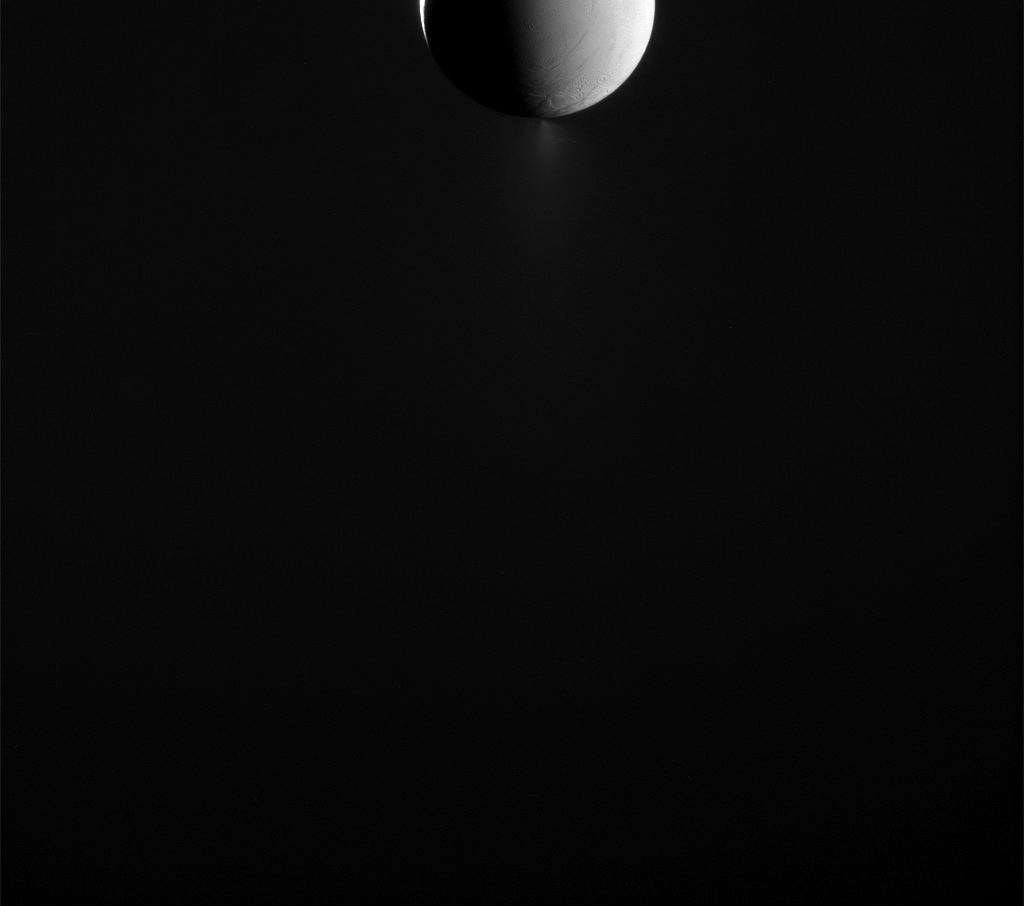

Dark Side of the Moon: Enceladus

Enceladus looks as though it is half lit by sunlight in this view from NASA’s Cassini spacecraft, but looks can be deceiving. The area on the right, where surface features can be made out, are actually illuminated by light reflected off of Saturn. A sliver of surface illuminated by direct sunlight is visible on the left.

Images like this one are designed to capture the extended plume of icy material spraying from the moon’s south polar region. Such images need to be taken with Cassini looking toward the icy moon’s night side, since the small particles in the plume are most easily seen when backlit by the sun.

This view looks toward the leading hemisphere of Enceladus. North on Enceladus is up. The image was taken in visible light with Cassini’s narrow-angle camera on May 10, 2015. Enceladus is 313 miles (504 kilometers) across.

The view was acquired at a distance of approximately 226,000 miles (364,000 kilometers) from Enceladus and at a Sun-Enceladus-spacecraft, or phase, angle of 152 degrees. Image scale is 1.4 miles (2.2 kilometers) per pixel.

The Cassini mission is a cooperative project of NASA, ESA (the European Space Agency) and the Italian Space Agency. The Jet Propulsion Laboratory, a division of the California Institute of Technology in Pasadena, manages the mission for NASA’s Science Mission Directorate, Washington. The Cassini orbiter and its two onboard cameras were designed, developed and assembled at JPL. The imaging operations center is based at the Space Science Institute in Boulder, Colorado.

Credit: NASA/JPL-Caltech/Space Science Institute